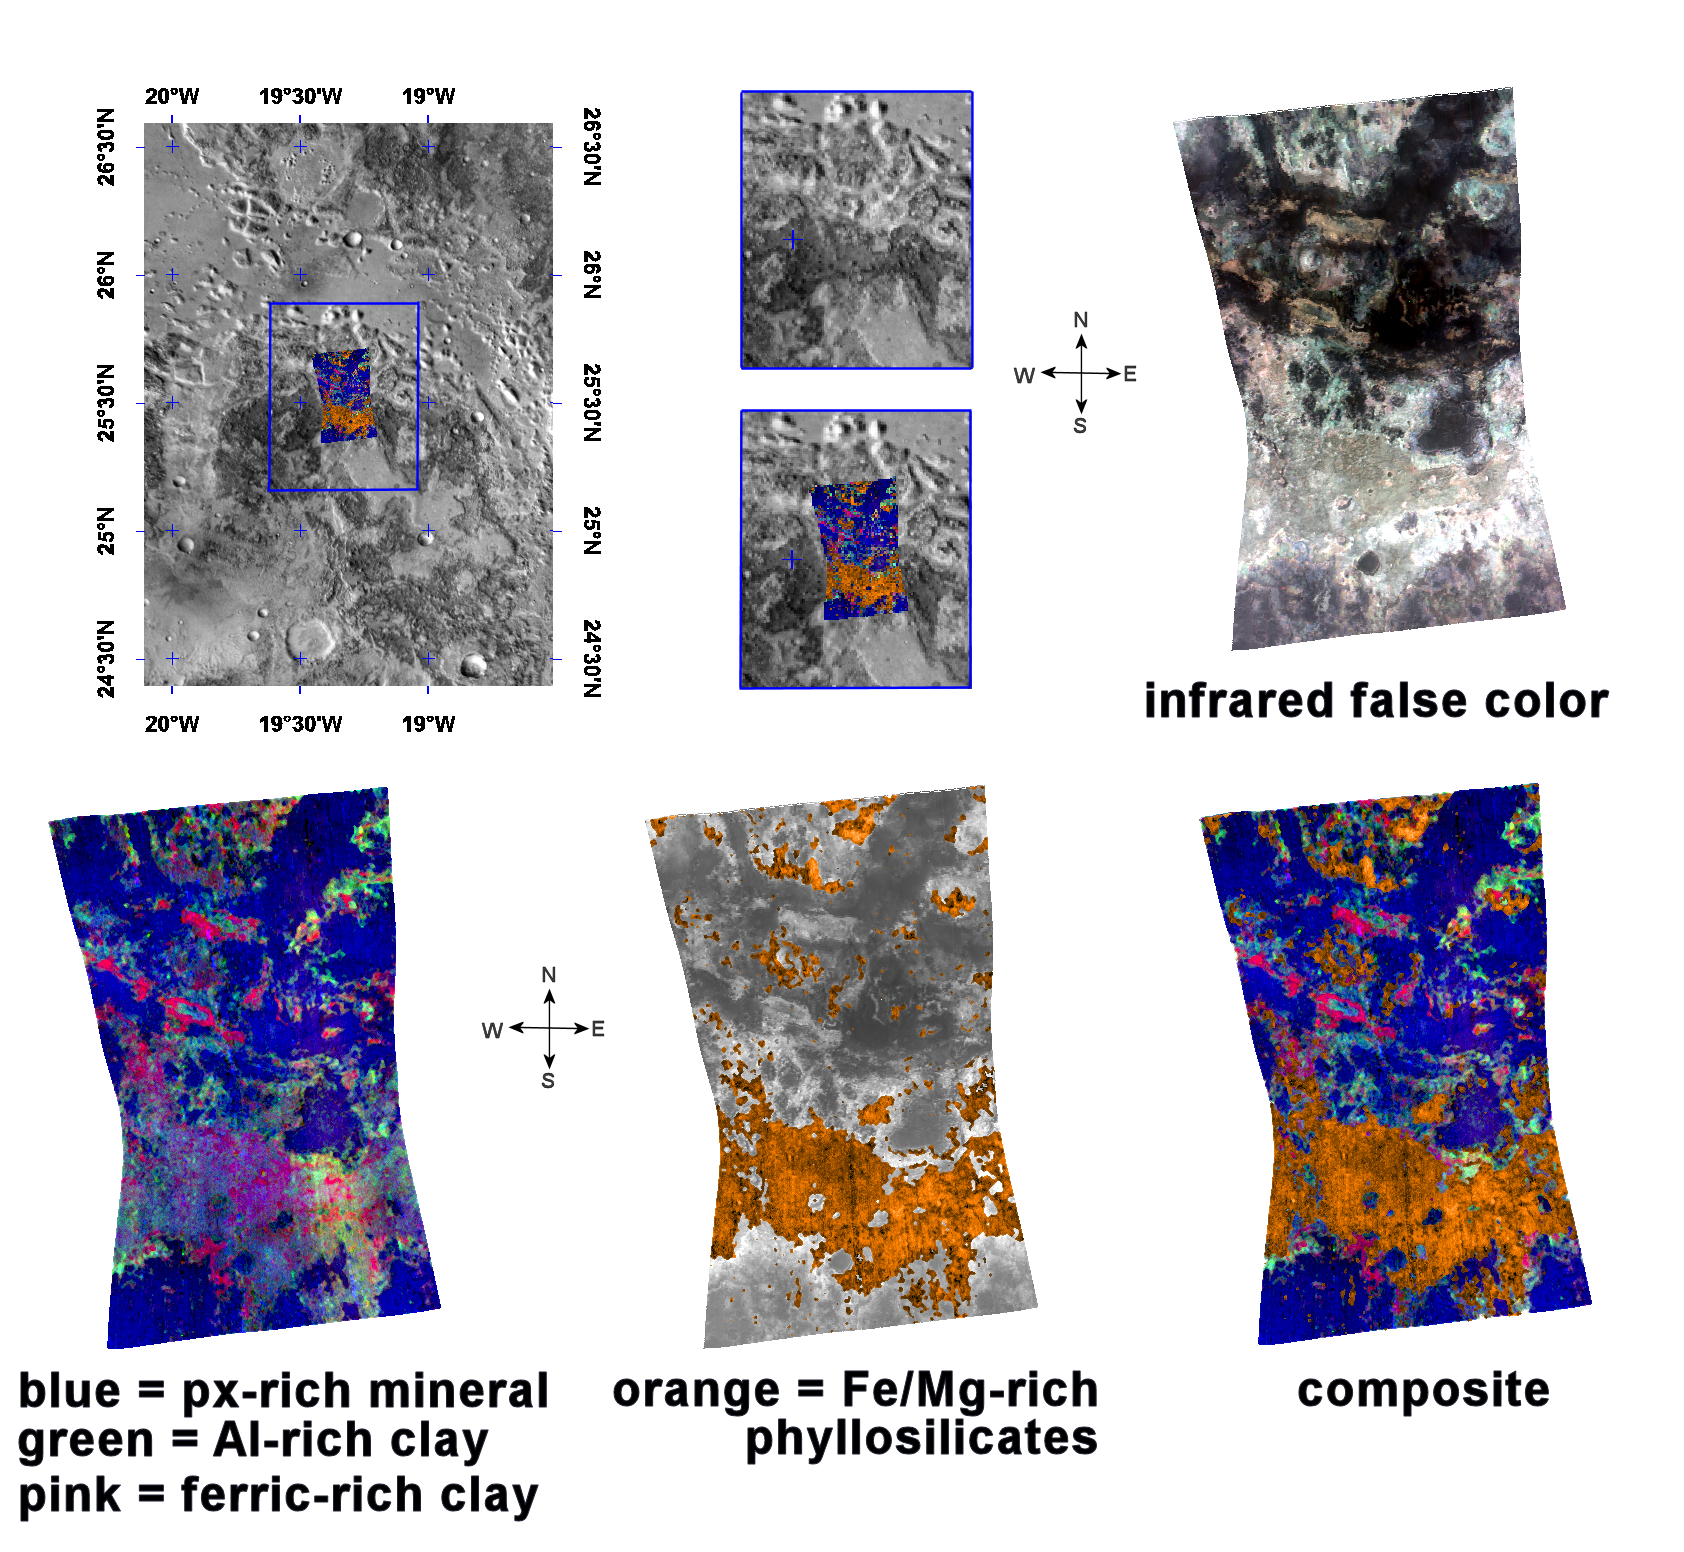

Mawrth Vallis Phyllosilicates

This image of phyllosilicates in Mawrth Vallis was taken by the Compact Reconnaissance Imaging Spectrometer for Mars (CRISM) at 1217 UTC (7:17 a.m. EST) on January 10, 2006, near 25.5 degrees north latitude, 19.3 degrees west longitude. CRISM’s image was taken in 544 colors covering 0.36-3.92 micrometers, and shows features as small as 20 meters (66 feet) across. The region covered is roughly 12 kilometers (7.5 miles) wide at its narrowest point.

Mawrth Vallis is located to the south of Acidalia Planitia and to the east of Tiu Valles. One of the oldest channels on Mars, Mawrth Vallis cuts through the ancient cratered terrain of western Arabia Terra and is part of the Chryse Planitia basin.

Mawrth Vallis holds special interest to scientist studying Mars. In 2005 the OMEGA spectrometer on board the European Space Agency’s Mars Express orbiter discovered phyllosilicates in Mawrth Vallis. Phyllosilicates are a family of hydroxyl (OH) bearing minerals that generally have a flaky or sheet-like structure. These OH-bearing minerals are often the products of water-related chemical alteration, making them good indicators for the presence of liquid water. Clay minerals are part of this family.

OMEGA’s discovery made Mawrth Vallis a prime target for CRISM’s higher-resolution instrumentation. The upper left panel in the montage above reveals the location of the CRISM image on a mosaic taken by the Mars Odyssey spacecraft’s Thermal Emission Imaging System (THEMIS). The gray-scale THEMIS image reveals a variety of light and dark materials shaped by erosion.

The upper right image is an infrared false-color image taken by CRISM. It reveals the complex, layered nature of these deposits, while the lower three spectral images provide further detail of the region’s distinct mineral layers.

The lower left image reveals two discrete clay units as well as an overlying layer of the material rich in the volcanic mineral pyroxene. The bottom-center image reveals the location of ferromagnesian (iron- and magnesium-rich) phyllosilicates superimposed on a grayscale version of the infrared image. The lower right image is a composite that combines the two previous spectral images.

Each of these distinct layers offers a clue to the planet’s geologic past. The orange, ferromagnesian phyllosilicate layer corresponds to lighter material running across the lower portion of the infrared image (top right). Mars Orbiter Laser Altimeter topography reveals this area to be the lowest-elevation part of the CRISM image.

Pink areas in the both the infrared and spectral images correspond to a ferric (Fe3+) clay layer, while light blue regions in the infrared image correspond to an aluminum-rich clay denoted in green on the spectral image. On Earth, such aluminum- and ferric-rich clays are often formed through the weathering or breakdown of volcanic rocks as they interact with water. The uppermost, blue, pyroxene-rich layer corresponds to darker regions in the infrared image.

CRISM is one of six science instruments on NASA’s Mars Reconnaissance Orbiter. Led by The Johns Hopkins University Applied Physics Laboratory, Laurel, Md., the CRISM team includes expertise from universities, government agencies and small businesses in the United States and abroad. NASA’s Jet Propulsion Laboratory, a division of the California Institute of Technology in Pasadena, manages the Mars Reconnaissance Orbiter and the Mars Science Laboratory for NASA’s Science Mission Directorate, Washington. Lockheed Martin Space Systems, Denver, built the orbiter.

Credit: NASA/JPL/JHUAPL/ASU